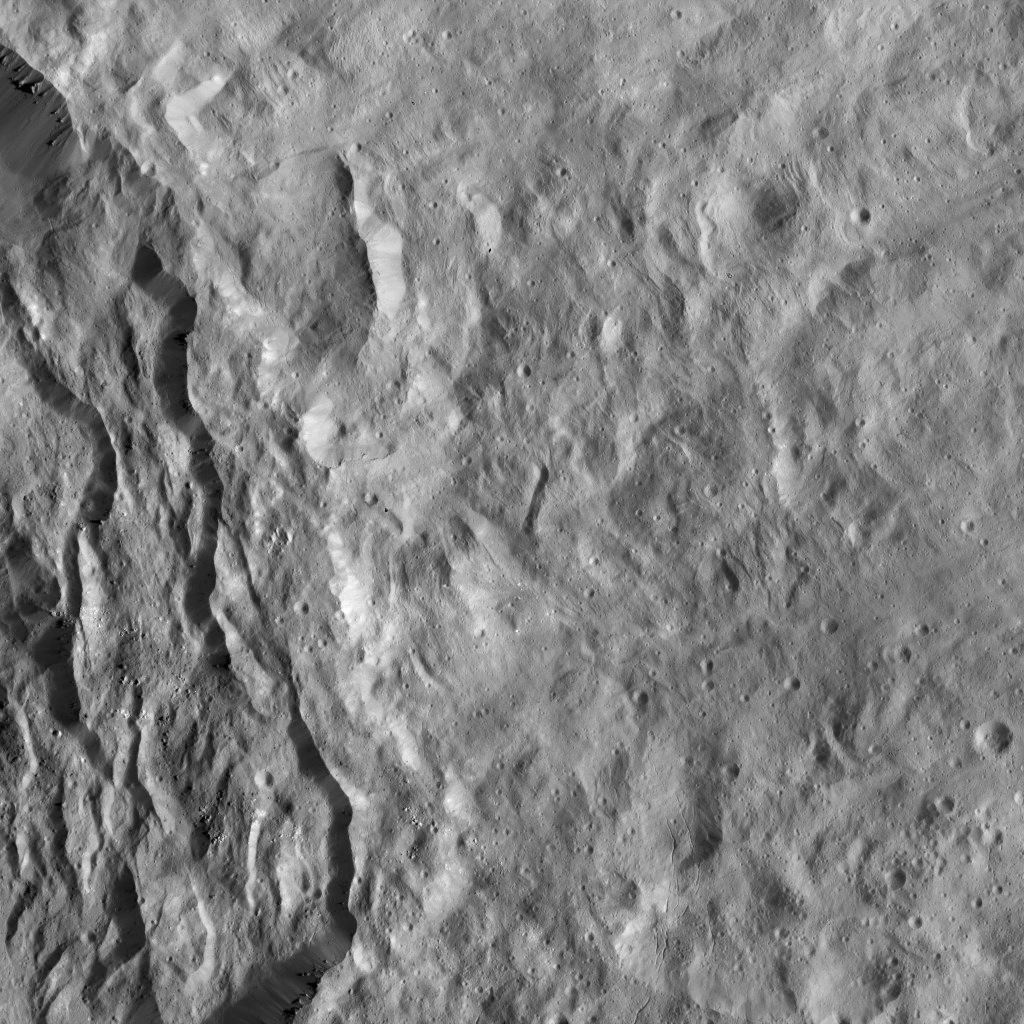

Dawn LAMO Image 87

This image shows the rim of Occator crater, just east of the area containing the brightest spots on Ceres. The crater rim has collapsed here, leaving structures geologists refer to as terraces. Boulders of various sizes are visible among the terraces.

The outside of the crater rim is covered by smooth, ejected material from this relatively fresh crater. This ejecta blanket is lightly cratered and is dominated by linear structures, like ridges and furrows, with narrow fractures in the south. Scientists interpret the flow-like appearance of this terrain to be related to the highly cohesive nature of the ejected material as it was being deposited.

NASA’s Dawn spacecraft took this image on March 25, 2016, in its low-altitude mapping orbit, at a distance of about 240 miles (385 kilometers) above the surface. The image resolution is 120 feet (35 meters) per pixel.

Dawn’s mission is managed by JPL for NASA’s Science Mission Directorate in Washington. Dawn is a project of the directorate’s Discovery Program, managed by NASA’s Marshall Space Flight Center in Huntsville, Alabama. UCLA is responsible for overall Dawn mission science. Orbital ATK, Inc., in Dulles, Virginia, designed and built the spacecraft. The German Aerospace Center, the Max Planck Institute for Solar System Research, the Italian Space Agency and the Italian National Astrophysical Institute are international partners on the mission team.

Credit: NASA/JPL-Caltech/UCLA/MPS/DLR/IDA